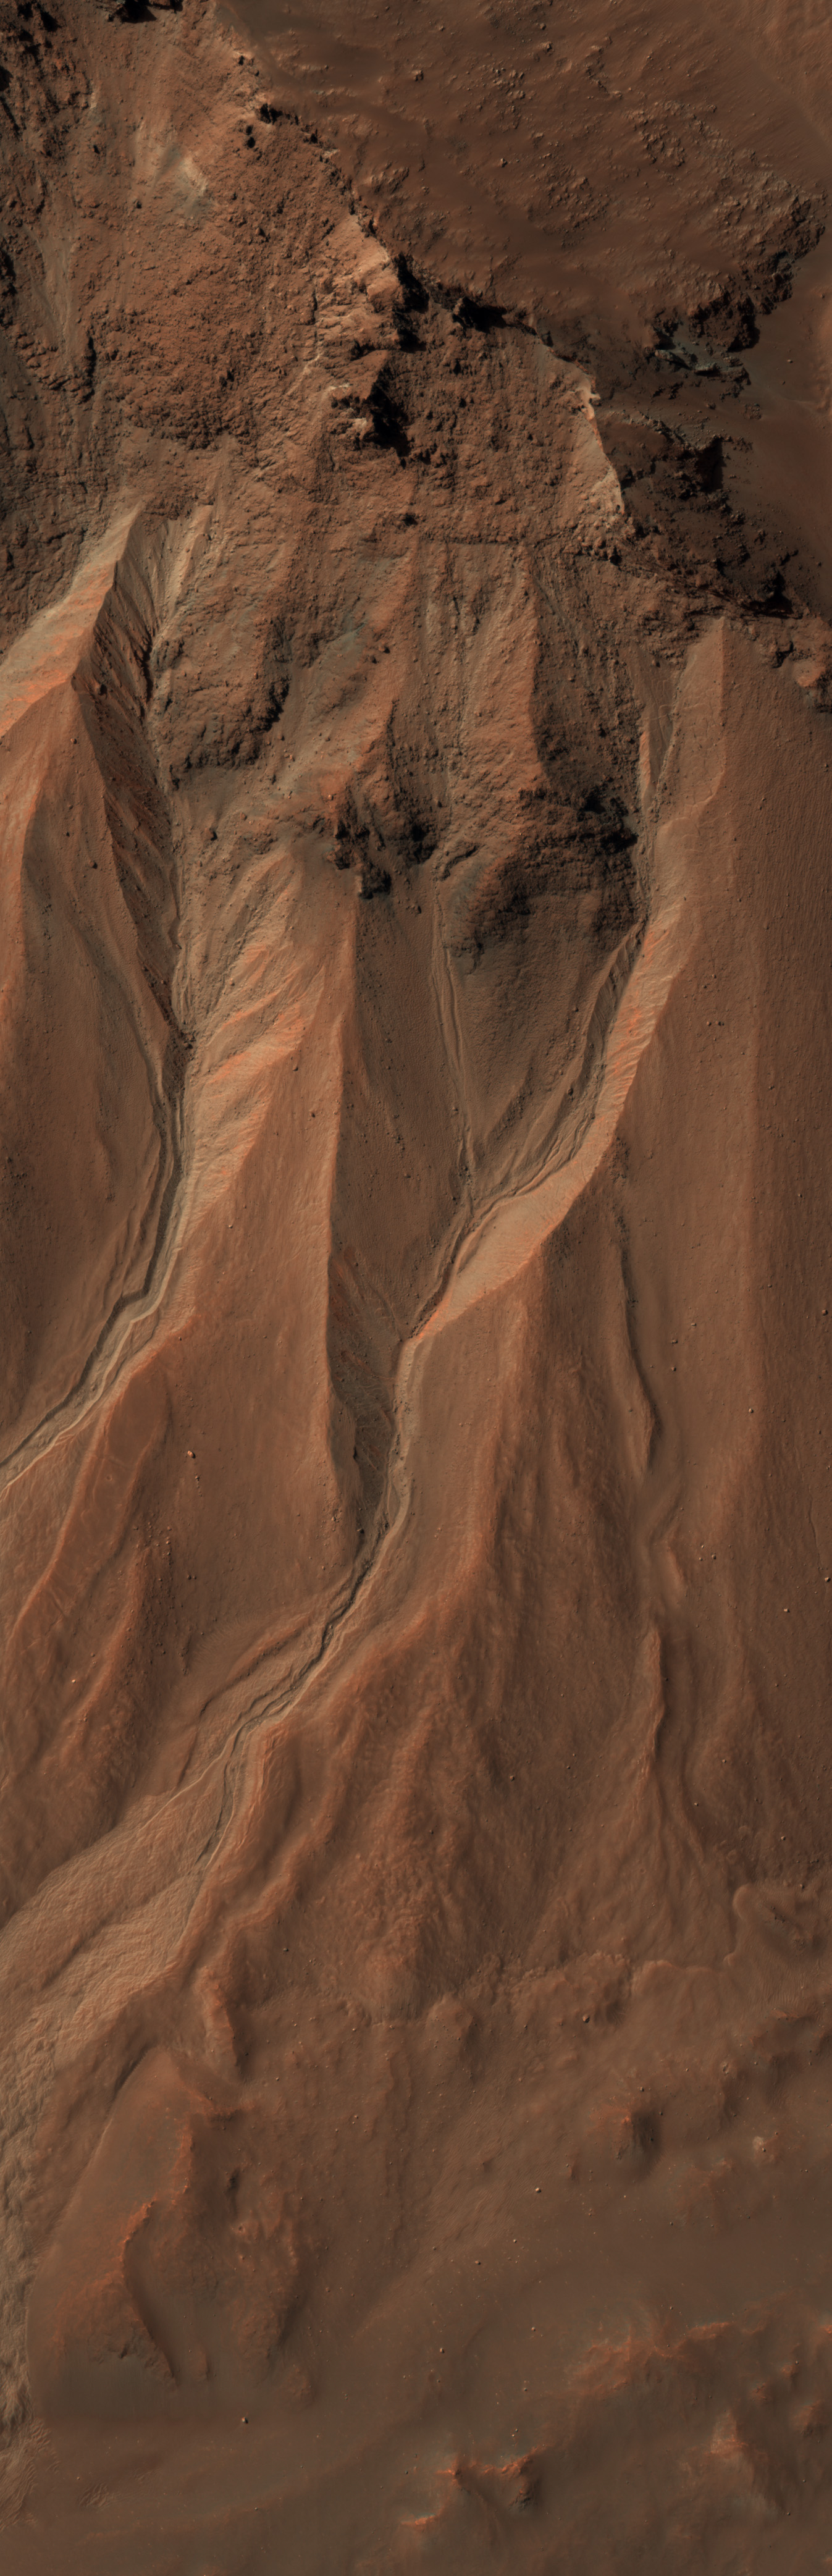

Gullies at the Edge of Hale Crater, Mars

This image from the High Resolution Imaging Science Experiment (HiRISE) camera on NASA’s Mars Reconnaissance Orbiter shows gullies near the edge of Hale crater on southern Mars. The view covers an area about 1 kilometer (0.6 mile) across and was taken on Aug. 3, 2009.

Martian gullies carved into hill slopes and the walls of impact craters were discovered several years ago. Scientists are excited to study these features because, on Earth, they usually form through the action of liquid water — long thought to be absent on the Martian surface. Whether liquid water carves gullies under today’s cold and dry conditions on Mars is a major question that planetary scientists are trying to answer.

The gullies pictured here are examples of what a typical Martian gully looks like. You can see wide V-shaped channels running downhill (from top to bottom) where the material that carved the gully flowed. At the bottom of the channel this material empties out onto a fan-shaped mound. The fans from each gully overlap one other in complicated ways. At the tops of the channels, large amphitheater-shaped alcoves are carved in the rock. The material removed from these alcoves likely flowed downhill to the aprons through the gullies.

The terrain in this image is at 36.5 degrees south latitude, 322.7 degrees east longitude.

Gullies at this site are especially interesting because scientists recently discovered actively changing examples at similar locations. Images separated by several years showed changes in the appearance of some of these gullies. Today, planetary scientists are using the HiRISE camera to examine gullies such as the one in this image for change that might provide a clue about whether liquid water occurs on the surface of Mars.

Full-frame images from this HiRISE observation, catalogued as ESP_014153_1430, are at http://hirise.lpl.arizona.edu/ESP_014153_1430. The image was taken at 2:21 p.m. local Mars time, with the sun 54 degrees above the horizon. The season was summer in the southern hemisphere of Mars.

NASA’s Jet Propulsion Laboratory, a division of the California Institute of Technology in Pasadena, manages the Mars Reconnaissance Orbiter for NASA’s Science Mission Directorate, Washington. Lockheed Martin Space Systems, Denver, is the prime contractor for the project and built the spacecraft. The High Resolution Imaging Science Experiment is operated by the University of Arizona, Tucson, and the instrument was built by Ball Aerospace & Technologies Corp., Boulder, Colo.

Credit: NASA/JPL-Caltech/University of Arizona